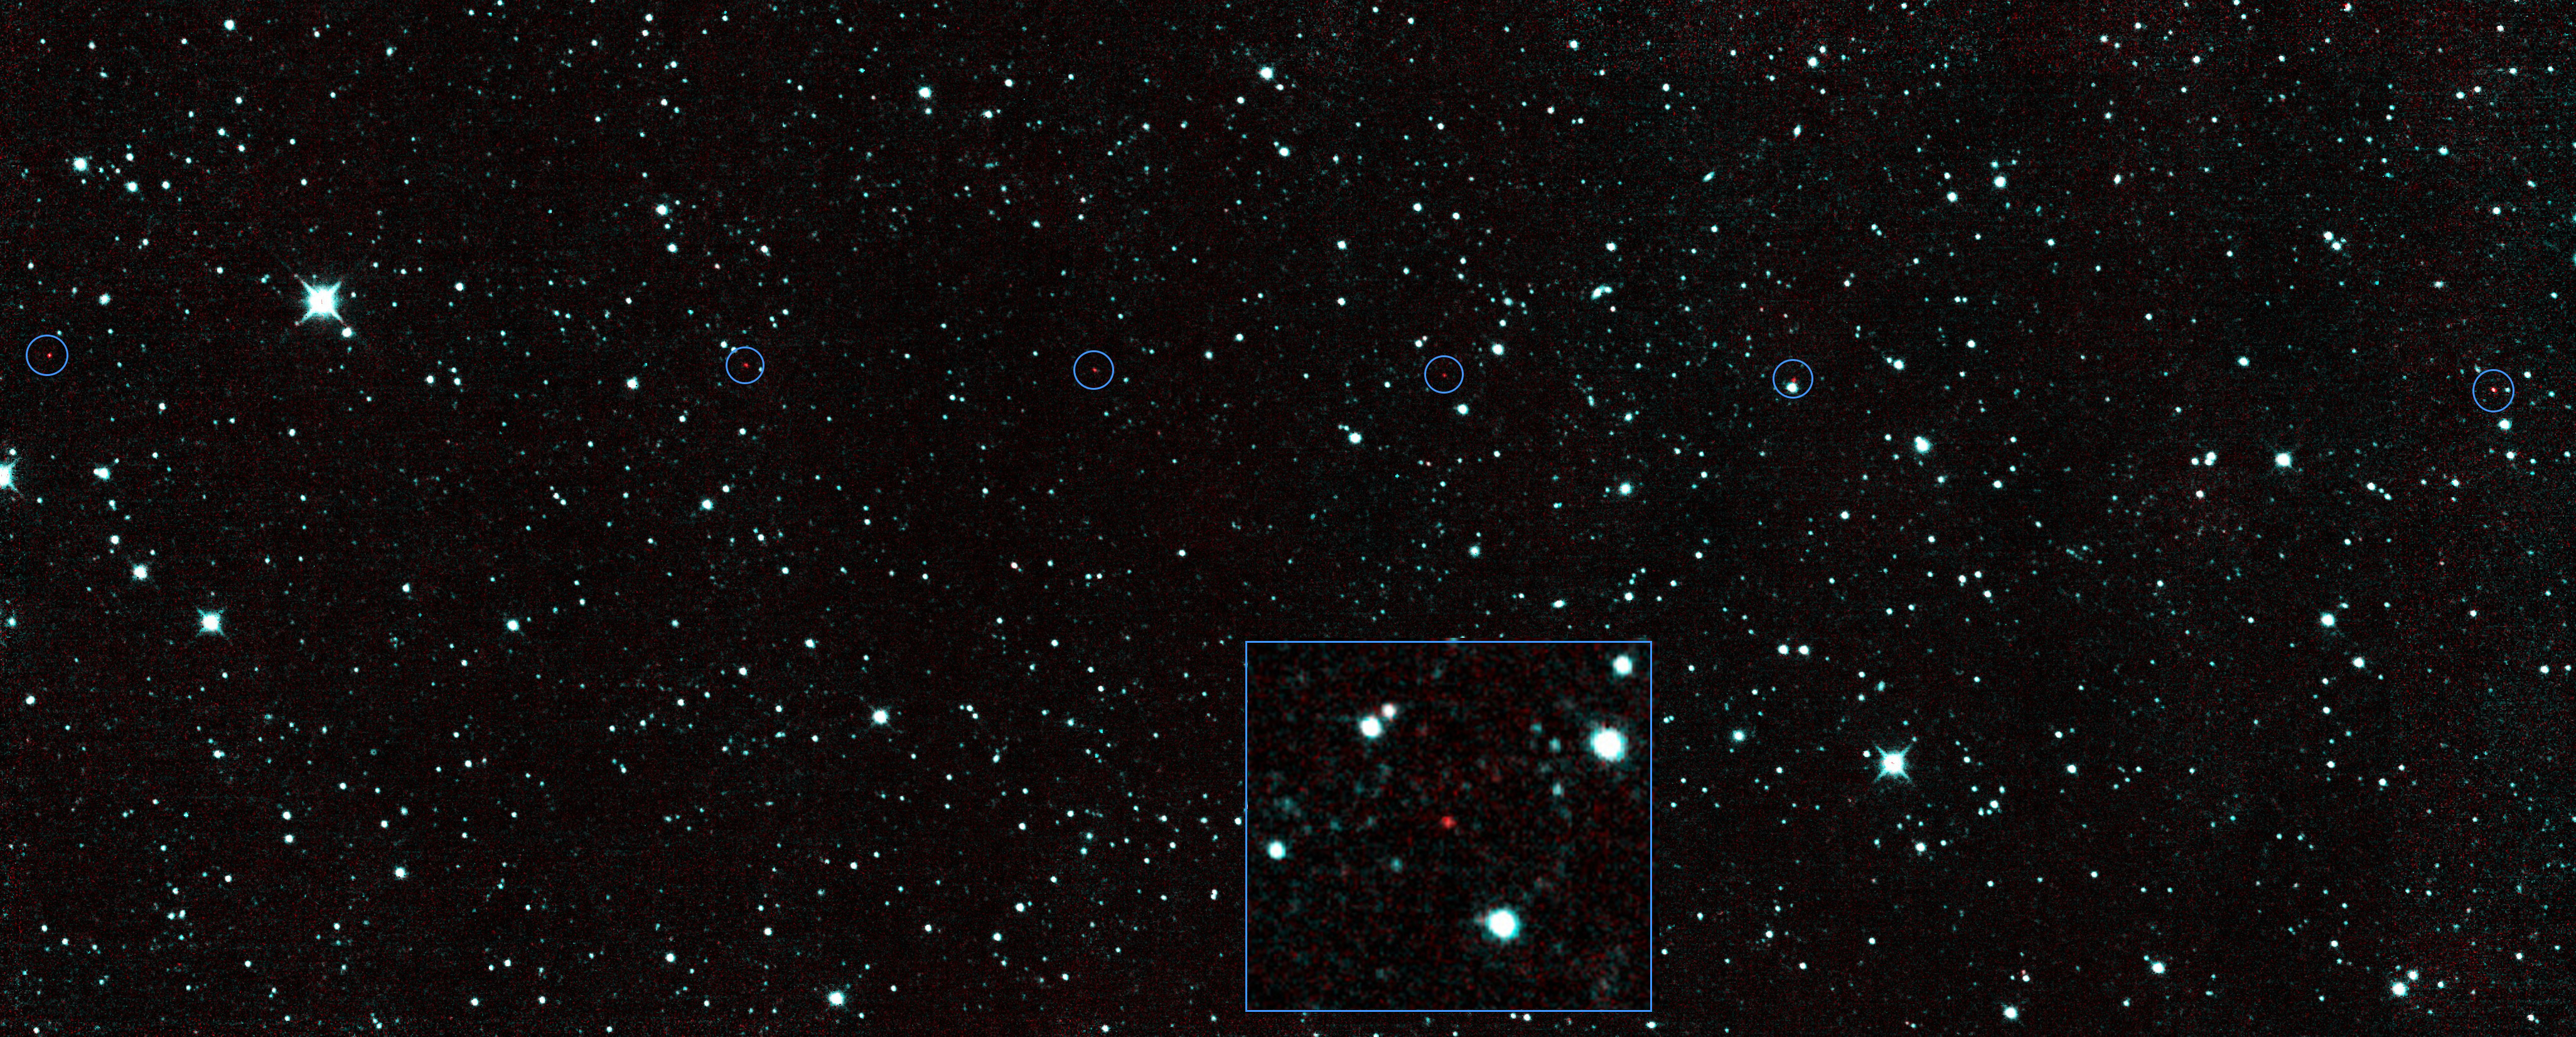

NEOWISE’s New Find

The six red dots in this composite picture indicate the location of the first new near-Earth asteroid seen by NASA’s Near-Earth Object Wide-field Infrared Survey Explorer (NEOWISE) since the spacecraft came out of hibernation in December 2013. The asteroid, called 2013 YP139, is the first of hundreds of space-rock discoveries expected during its renewed mission. The inset shows a zoomed-in view of one of the detections of 2013 YP139.

2013 YP139 was discovered by NEOWISE on Dec. 29, 2013. The mission’s sophisticated software picked out the moving object against a background of stationary stars.

Near-Earth objects are asteroids and comets with orbits that come close to Earth’s path around the sun. 2013 YP139, is currently about 27 million miles (43 million kilometers) from Earth. Based on its infrared brightness, scientists estimate it to be approximately 0.4 miles (650 meters) in diameter and extremely dark. Because NEOWISE is an infrared telescope, it senses heat from asteroids. 2013 YP139 is as dark as a piece of coal, and it glows brightly at infrared wavelengths. The shortest infrared wavelength, 3.4 microns, is color-coded blue, and the longer wavelength, 4.6 microns, is color-coded red. The asteroid appears as a string of red dots because it is much cooler than the stars. Stars are thousands of degrees, but the asteroid is close to room temperature, so it is red in these images.

While asteroid 2013 YP139 orbits the sun in an elliptical orbit nearly in the plane of our solar system and is classified as a potentially hazardous asteroid, it is not likely to approach within Earth’s vicinity anytime over the next 100 years. However, the asteroid’s future motion can bring it within about 300,000 miles (490,000 kilometers) of Earth’s orbit, so its long-term motion will be closely monitored.

The image is about 1.5 degrees across. Asteroid 2013 YP139 was traveling across the sky at about 3.2 degrees per day when these images were taken. For reference, the full moon is about 0.5 degree across.

NEOWISE originated as a mission called WISE, which was put into hibernation in 2011 upon completing its goal of surveying the entire sky in infrared light. WISE cataloged three quarters of a billion objects, including asteroids, stars and galaxies. In August 2013, NASA decided to reinstate the spacecraft on a mission to find and characterize more asteroids.

JPL manages NEOWISE for NASA’s Science Mission Directorate at the agency’s headquarters in Washington. The Space Dynamics Laboratory in Logan, Utah, built the science instrument. Ball Aerospace & Technologies Corp. of Boulder, Colo., built the spacecraft. Science operations and data processing take place at the Infrared Processing and Analysis Center at the California Institute of Technology in Pasadena. Caltech manages JPL for NASA.

Credit: NASA/JPL-Caltech